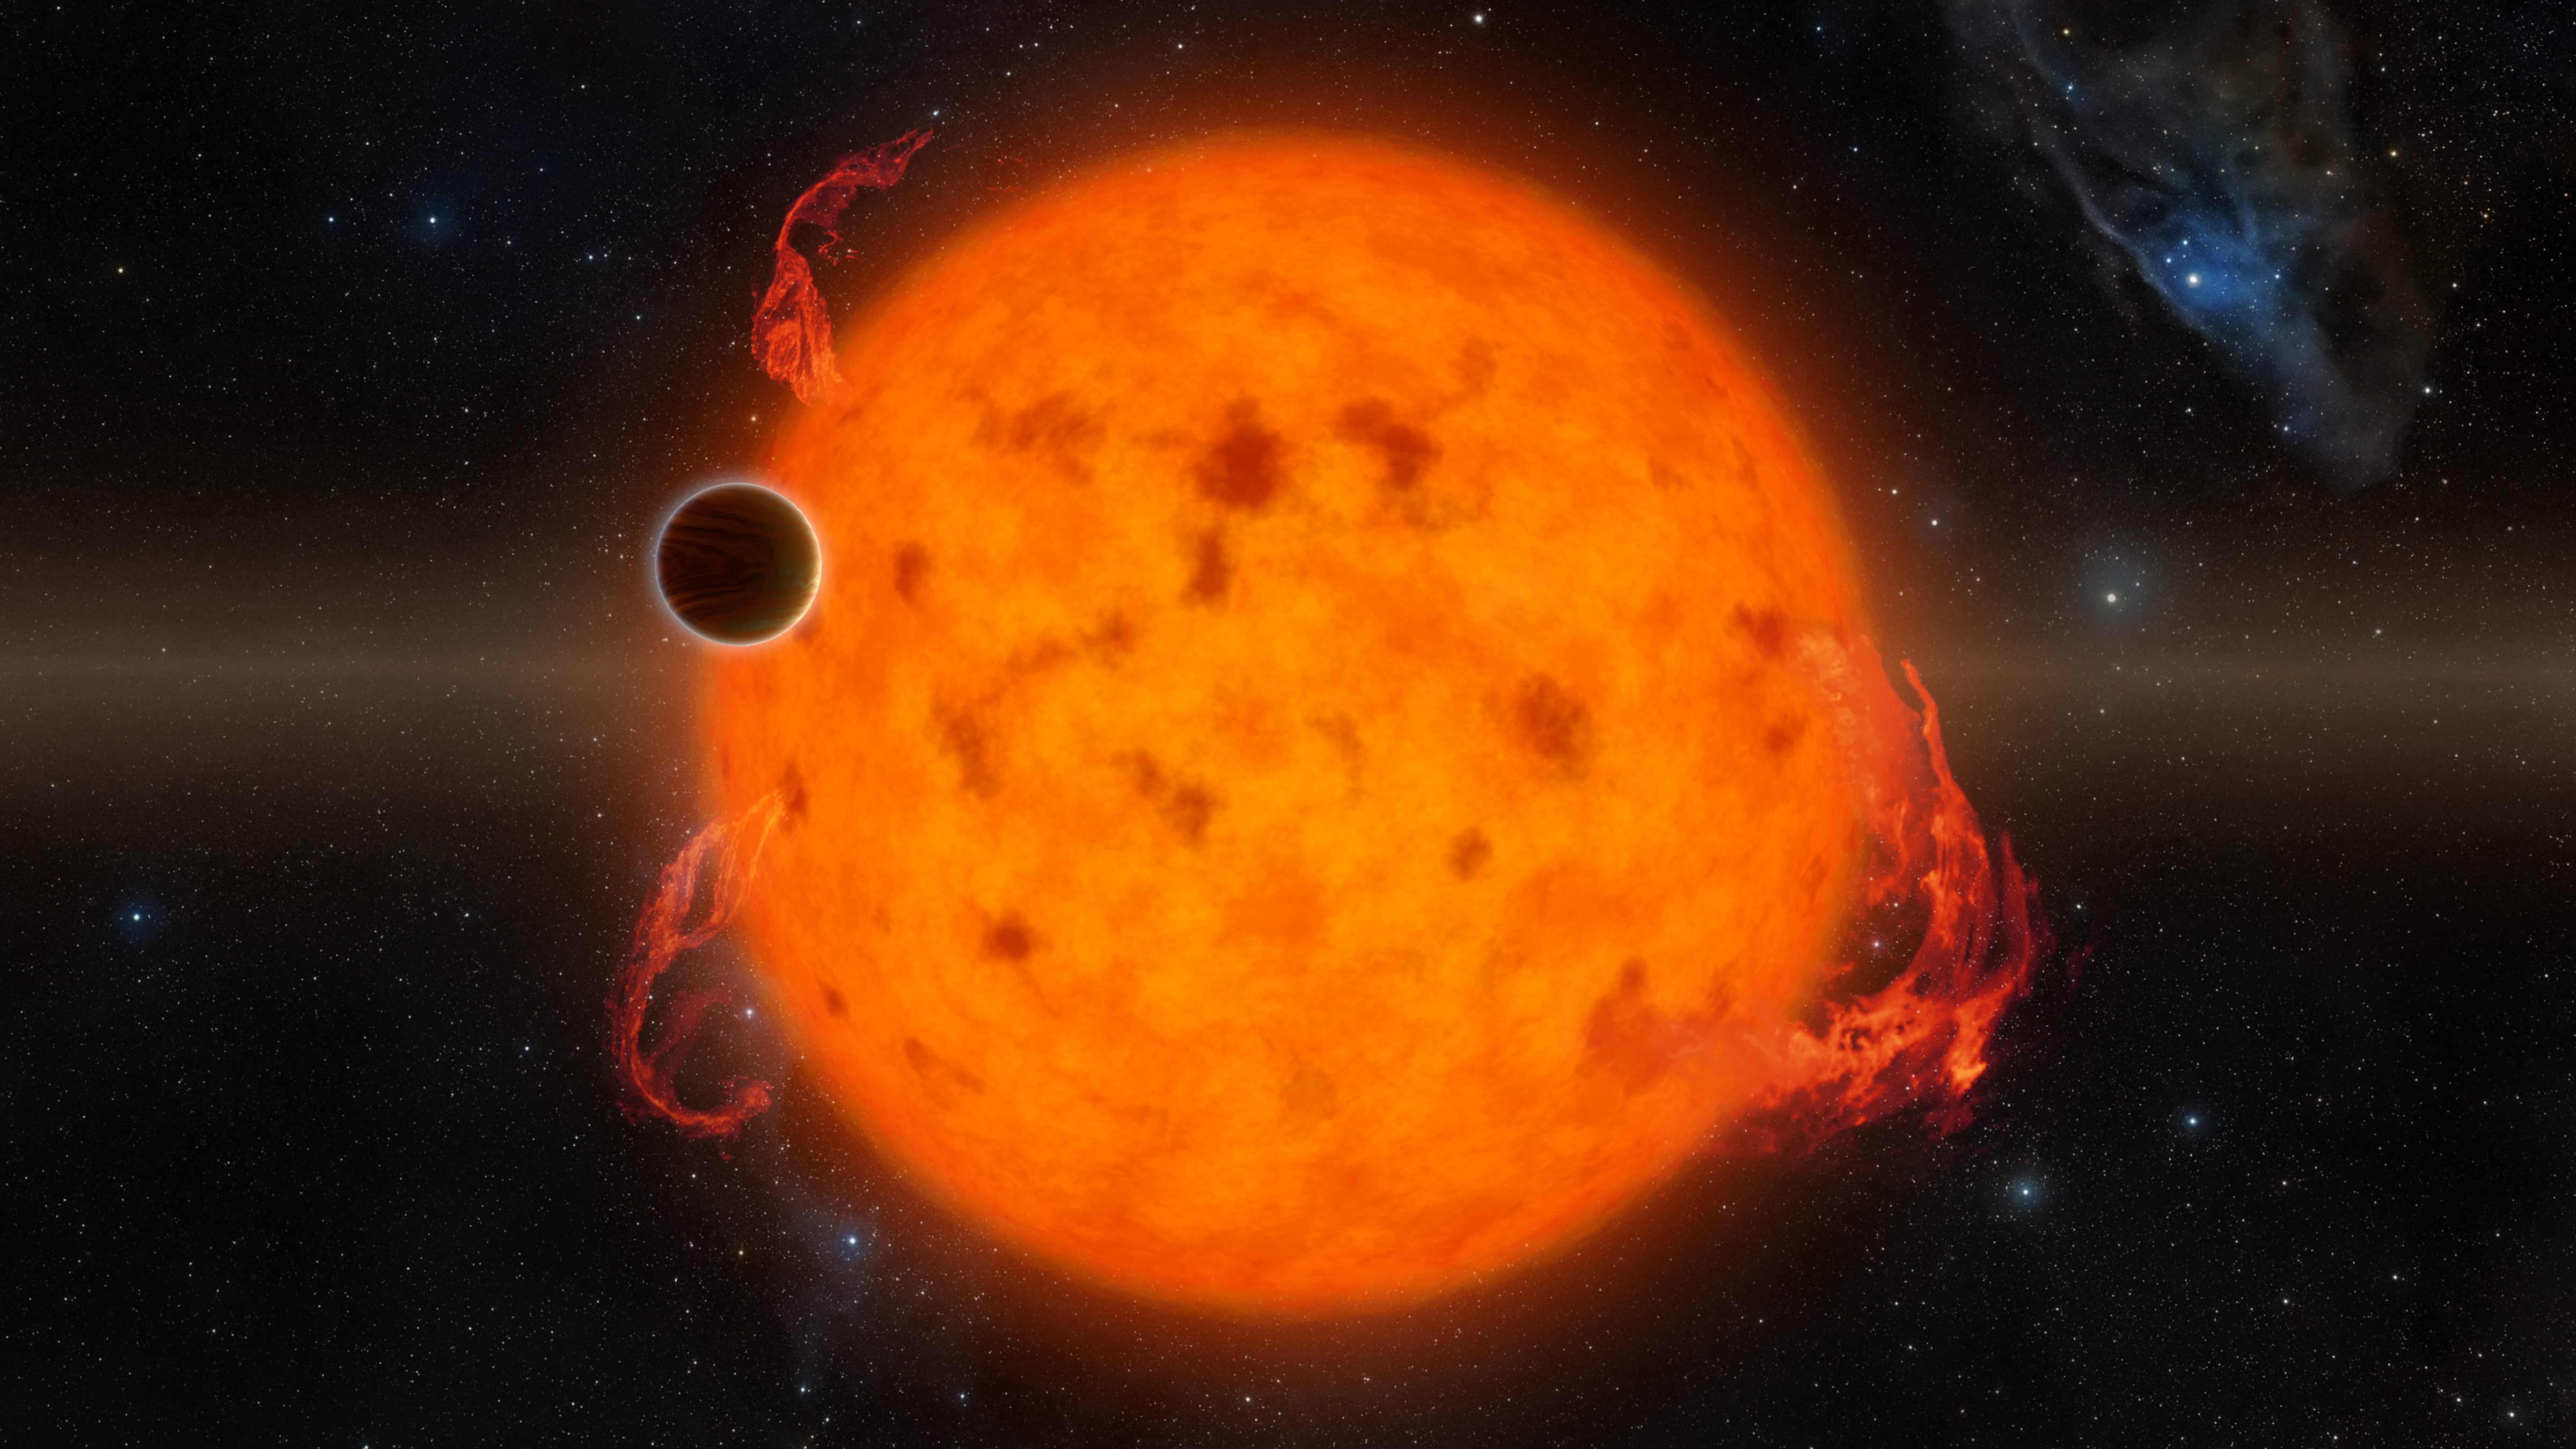

Exoplanet Orbits Youthful Star (Artist’s Concept)

K2-33b, shown in this illustration, is one of the youngest exoplanets detected to date. It makes a complete orbit around its star in about five days.

These two characteristics combined provide exciting new directions for planet-formation theories. K2-33b could have formed on a farther out orbit and quickly migrated inward. Alternatively, it could have formed in situ, or in place.

NASA’s Ames Research Center in California’s Silicon Valley manages the Kepler and K2 missions for NASA’s Science Mission Directorate. NASA’s Jet Propulsion Laboratory in Pasadena, California, managed Kepler mission development. Ball Aerospace & Technologies Corporation operates the flight system with support from the Laboratory for Atmospheric and Space Physics at the University of Colorado in Boulder.

Credit: NASA/JPL-Caltech